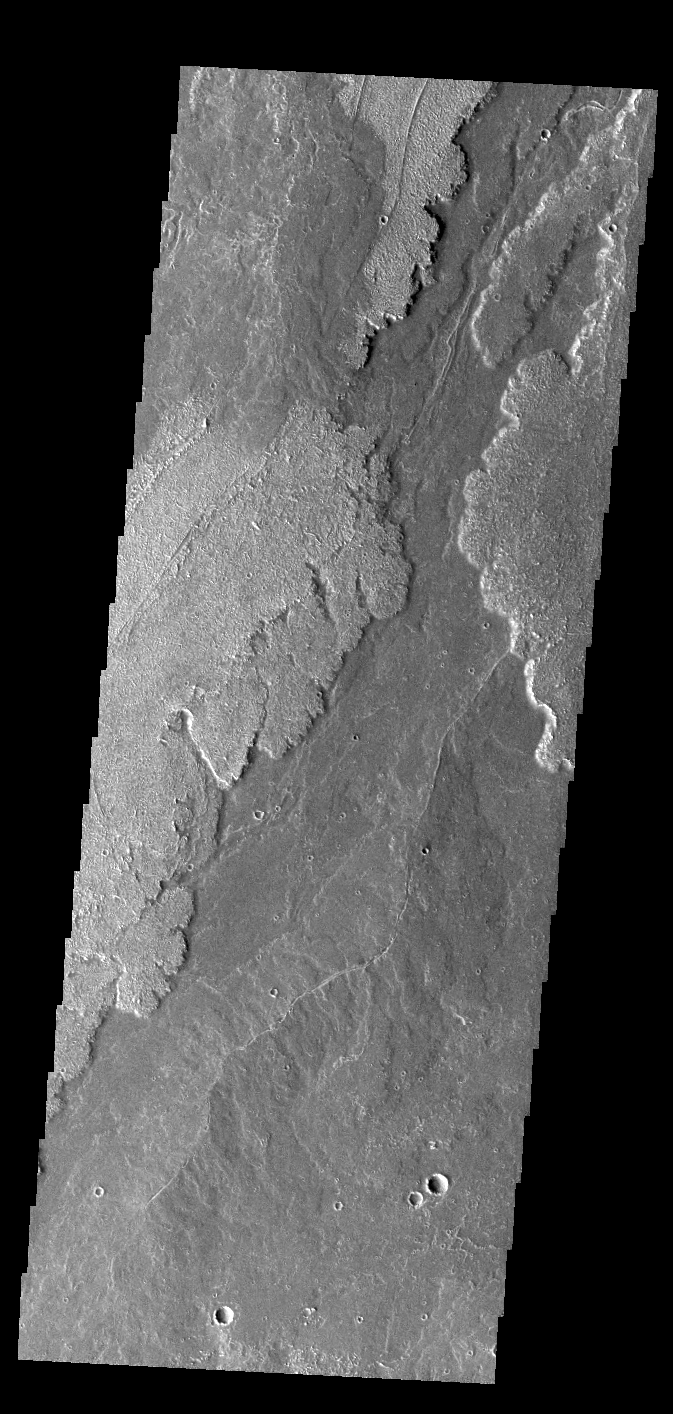

Daedalia Planum

Today’s VIS image shows a small portion of the immense lava flows that originated from Arsia Mons. Arsia Mons is the southernmost of the three large aligned volcanoes in the Tharsis region. Arsia Mons’ last eruption was 10s of million years ago. The different surface textures are created by differences in the lava viscosity and cooling rates. The lobate margins of each flow can be traced back to the start of each flow — or to the point where they are covered by younger flows. Flows in Daedalia Planum can be as long as 180 km (111 miles).

For comparison the longest Hawaiian lava flow is only 51 km (about 31 miles) long. The total area of Daedalia Planum is 2.9 million square km — more than four times the size of Texas.

Credit: NASA/JPL-Caltech/ASU